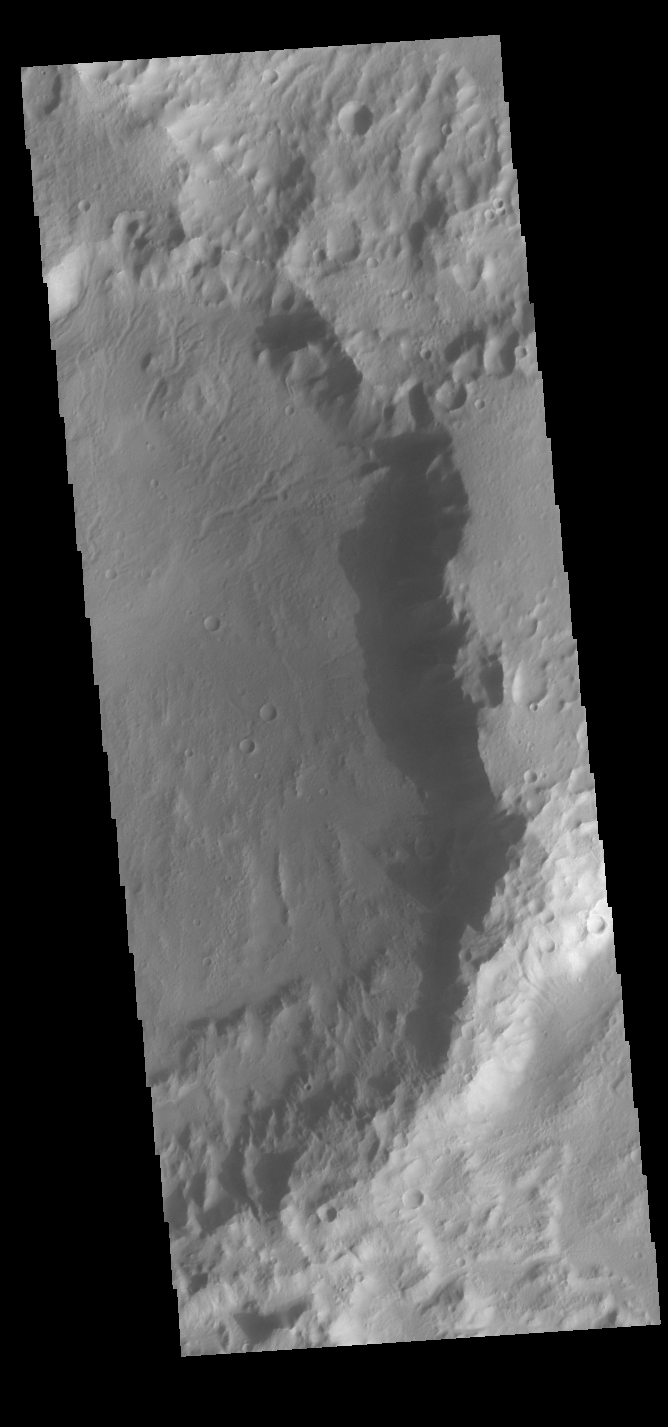

In the Shadow

Over the course of the Odyssey mission, the spacecraft has flown covering the surface at many different times of local day. Right now Odyssey is looking down along the day/night terminator, seeing dawn and dusk. One of the benefits from imaging at these times of day (and lower sun angles) is seeing shadows. This VIS image shows the sunrise shadow of the crater rim on the crater floor.

Credit: NASA/JPL-Caltech/ASU